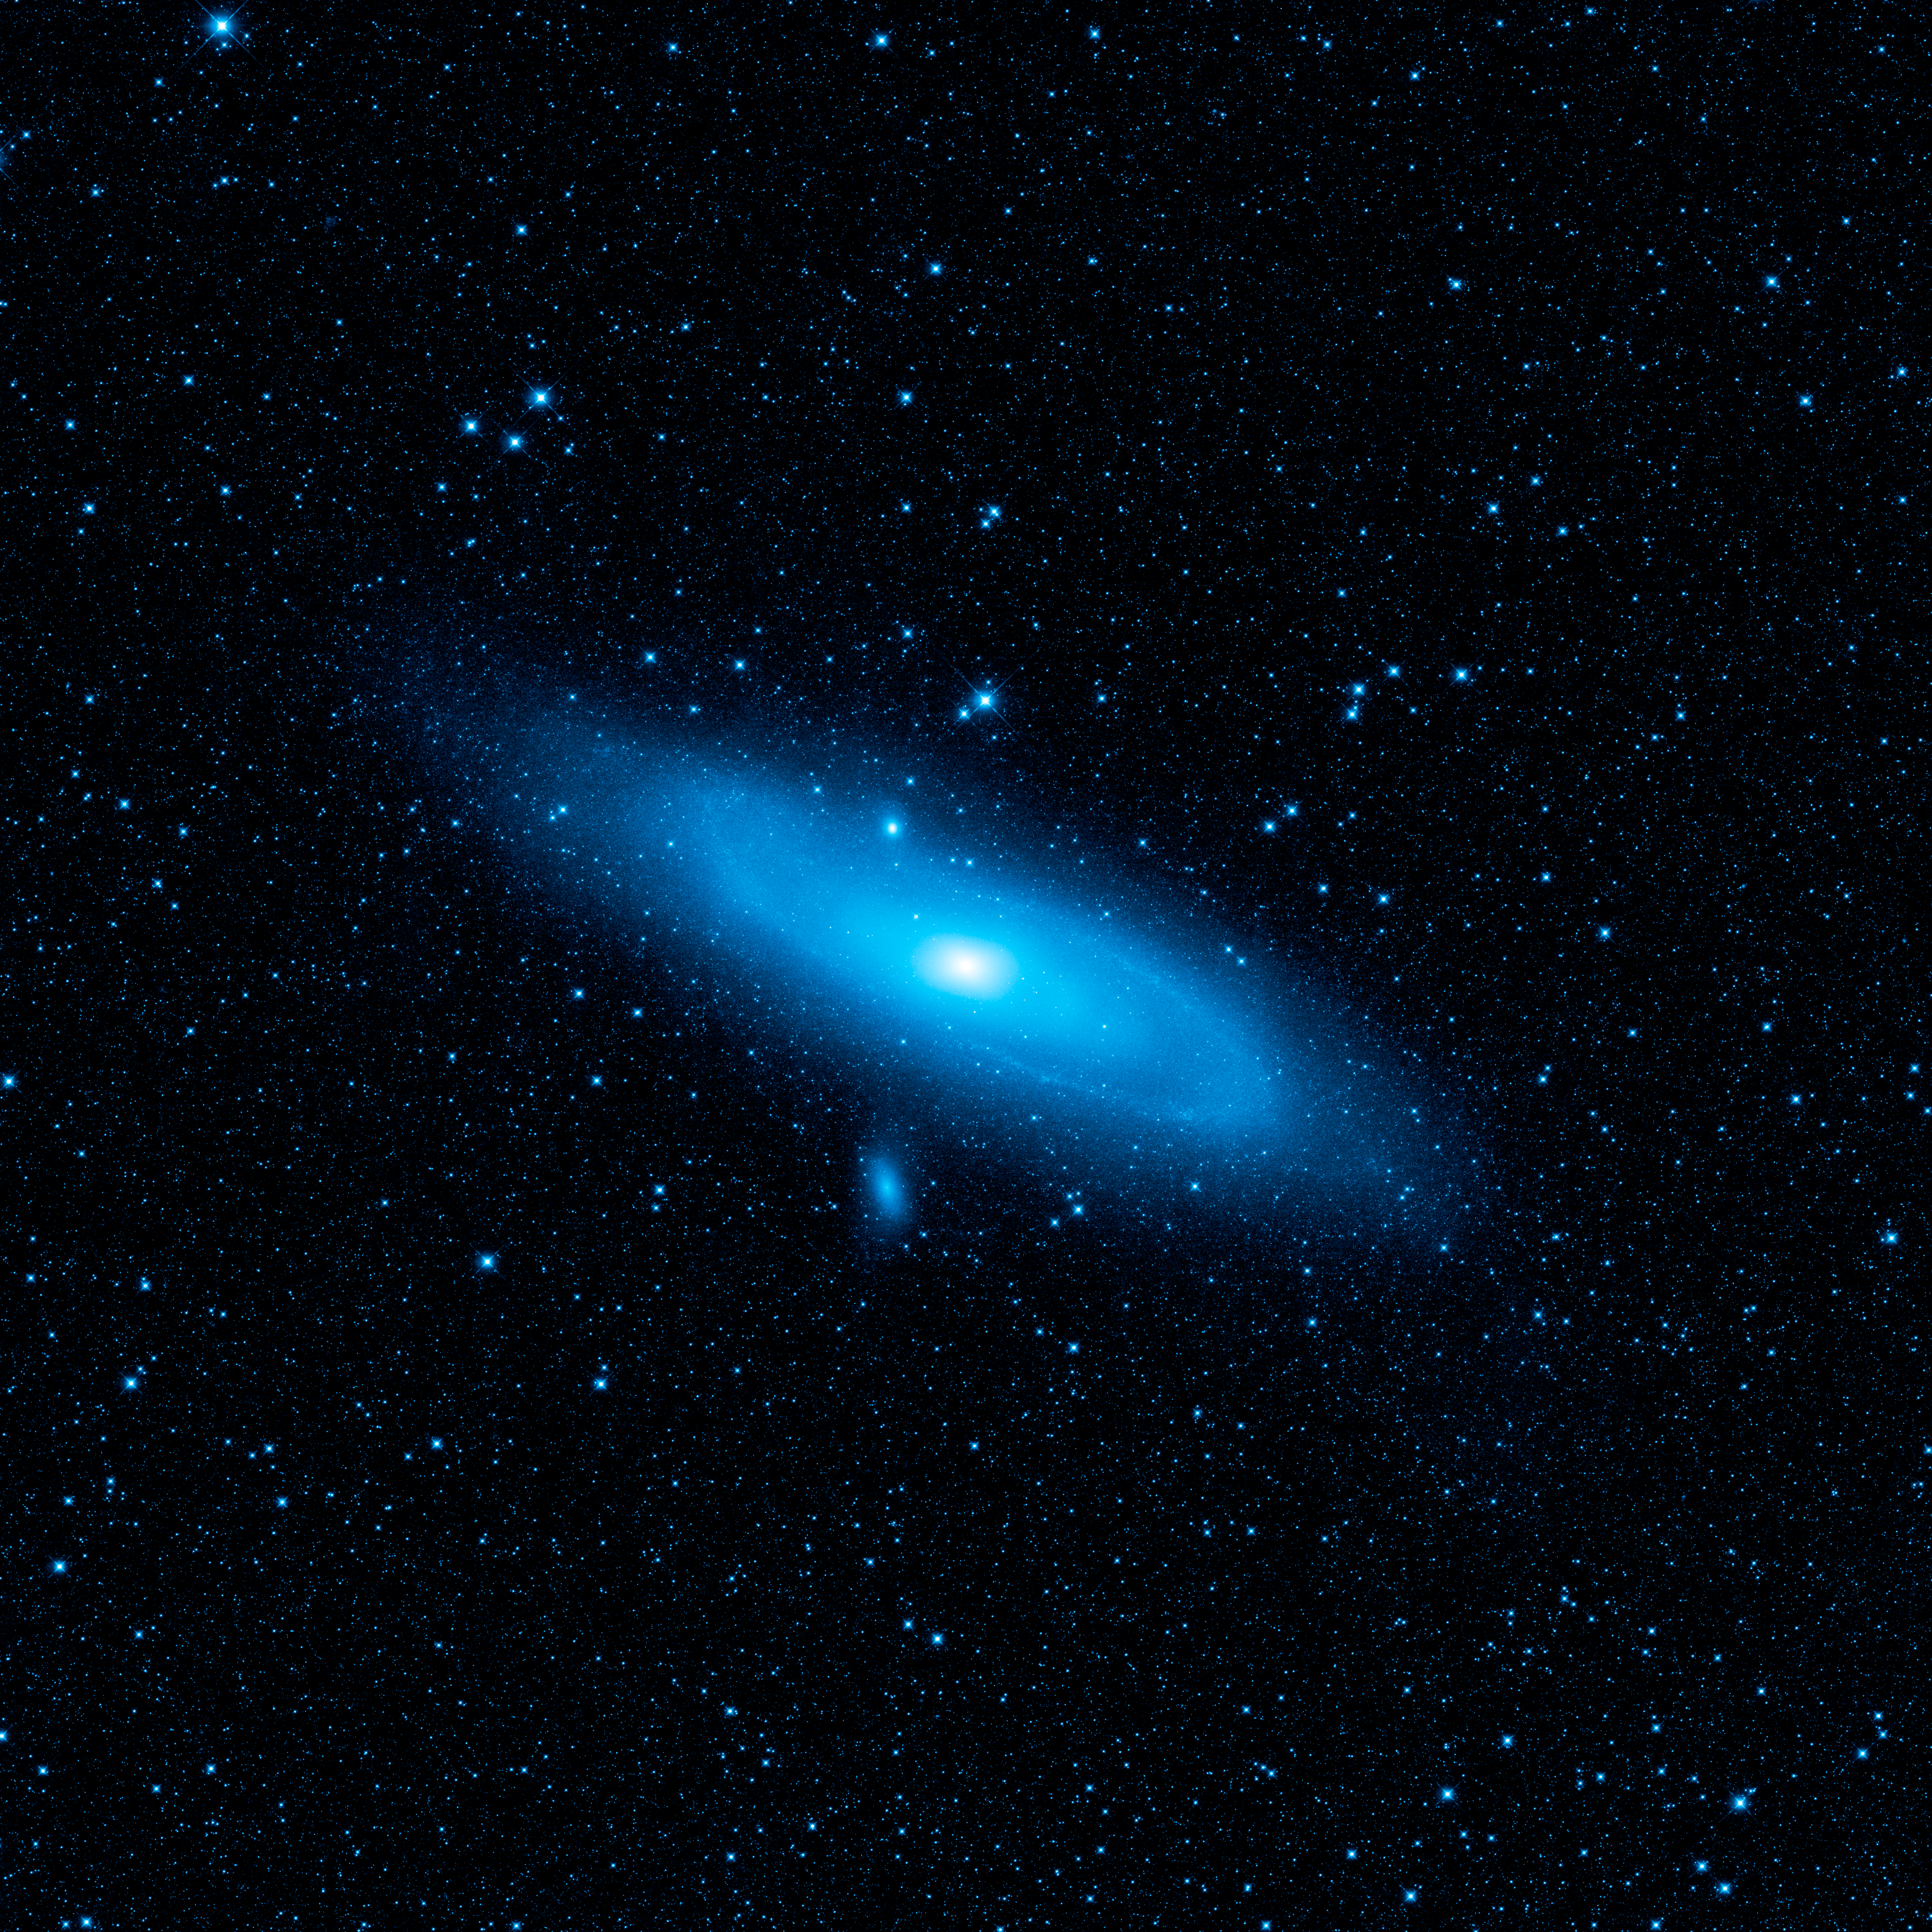

Warped Andromeda

This image from NASA’s Wide-field Infrared Survey Explorer, or WISE, highlights the Andromeda galaxy’s older stellar population in blue. It was taken by the shortest-wavelength camera on WISE, which detects infrared light of 3.4 microns. A pronounced warp in the disk of the galaxy, the aftermath of a collision with another galaxy, can be clearly seen in the spiral arm to the upper left side of the galaxy.

NASA’s Jet Propulsion Laboratory, Pasadena, Calif., manages the Wide-field Infrared Survey Explorer for NASA’s Science Mission Directorate, Washington. The mission’s principal investigator, Edward Wright, is at UCLA. The mission was competitively selected under NASA’s Explorers Program managed by the Goddard Space Flight Center, Greenbelt, Md. The science instrument was built by the Space Dynamics Laboratory, Logan, Utah, and the spacecraft was built by Ball Aerospace & Technologies Corp., Boulder, Colo. Science operations and data processing take place at the Infrared Processing and Analysis Center at the California Institute of Technology in Pasadena. Caltech manages JPL for NASA.

Credit: NASA/JPL-Caltech/UCLA